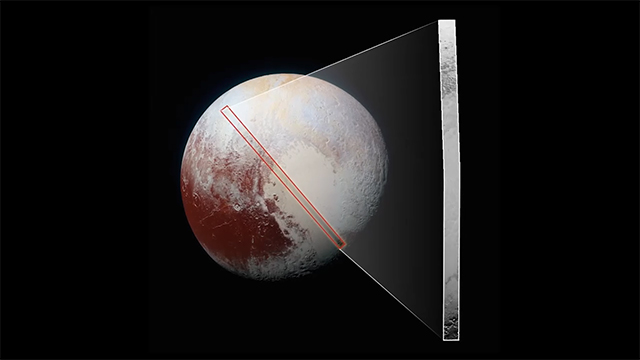

New Horizons’ Best Close-Up of Pluto’s Surface (movie)

This “movie,” which extends across the hemisphere that faced the New Horizons spacecraft as it flew past Pluto on July 14, 2015, includes all of the highest-resolution images taken by the NASA probe. With a resolution of about 260 feet (80 meters) per pixel, the movie affords New Horizons scientists and the public the best opportunity to examine the fine details of the various types of terrain the mosaic covers, and determine the processes that formed and shaped them.

The view extends from the “limb” of Pluto at the top of the strip, almost to the “terminator” (or day/night line) in the southeast of the encounter hemisphere, seen at the bottom of the strip. The width of the strip ranges from more than 55 miles (90 kilometers) at its northern end to about 45 miles (75 kilometers) at its southern end. The perspective changes greatly along the strip: at its northern end, the view looks out horizontally across the surface, while at its southern end, the view looks straight down onto the surface.

This movie pans down the mosaic from top to bottom, offering new views of many of Pluto’s distinct landscapes along the way. Starting with hummocky, cratered uplands at top, the view crosses over parallel ridges of the “washboard” terrain; chaotic and angular mountain ranges; the craterless, cellular plains; coarsely “pitted” areas of sublimating nitrogen ice; zones of thin nitrogen ice draped over the topography below; and rugged, dark, mountainous highlands scarred by deep pits.

The frames in the movie were obtained by New Horizons’ Long Range Reconnaissance Imager (LORRI) approximately 9,850 miles (15,850 kilometers) from Pluto, about 23 minutes before New Horizons’ closest approach. LORRI is only capable of obtaining black-and-white images; all color images are made by the Ralph instrument, which has somewhat lower resolution than LORRI.

Watch the movie (mp4, 168.7 MB)

Watch a version without labels (mp4, 156.93)

The Johns Hopkins University Applied Physics Laboratory in Laurel, Maryland, designed, built, and operates the New Horizons spacecraft, and manages the mission for NASA’s Science Mission Directorate. The Southwest Research Institute, based in San Antonio, leads the science team, payload operations and encounter science planning. New Horizons is part of the New Frontiers Program managed by NASA’s Marshall Space Flight Center in Huntsville, Alabama.

Credit: NASA/Johns Hopkins University Applied Physics Laboratory/Southwest Research Institute